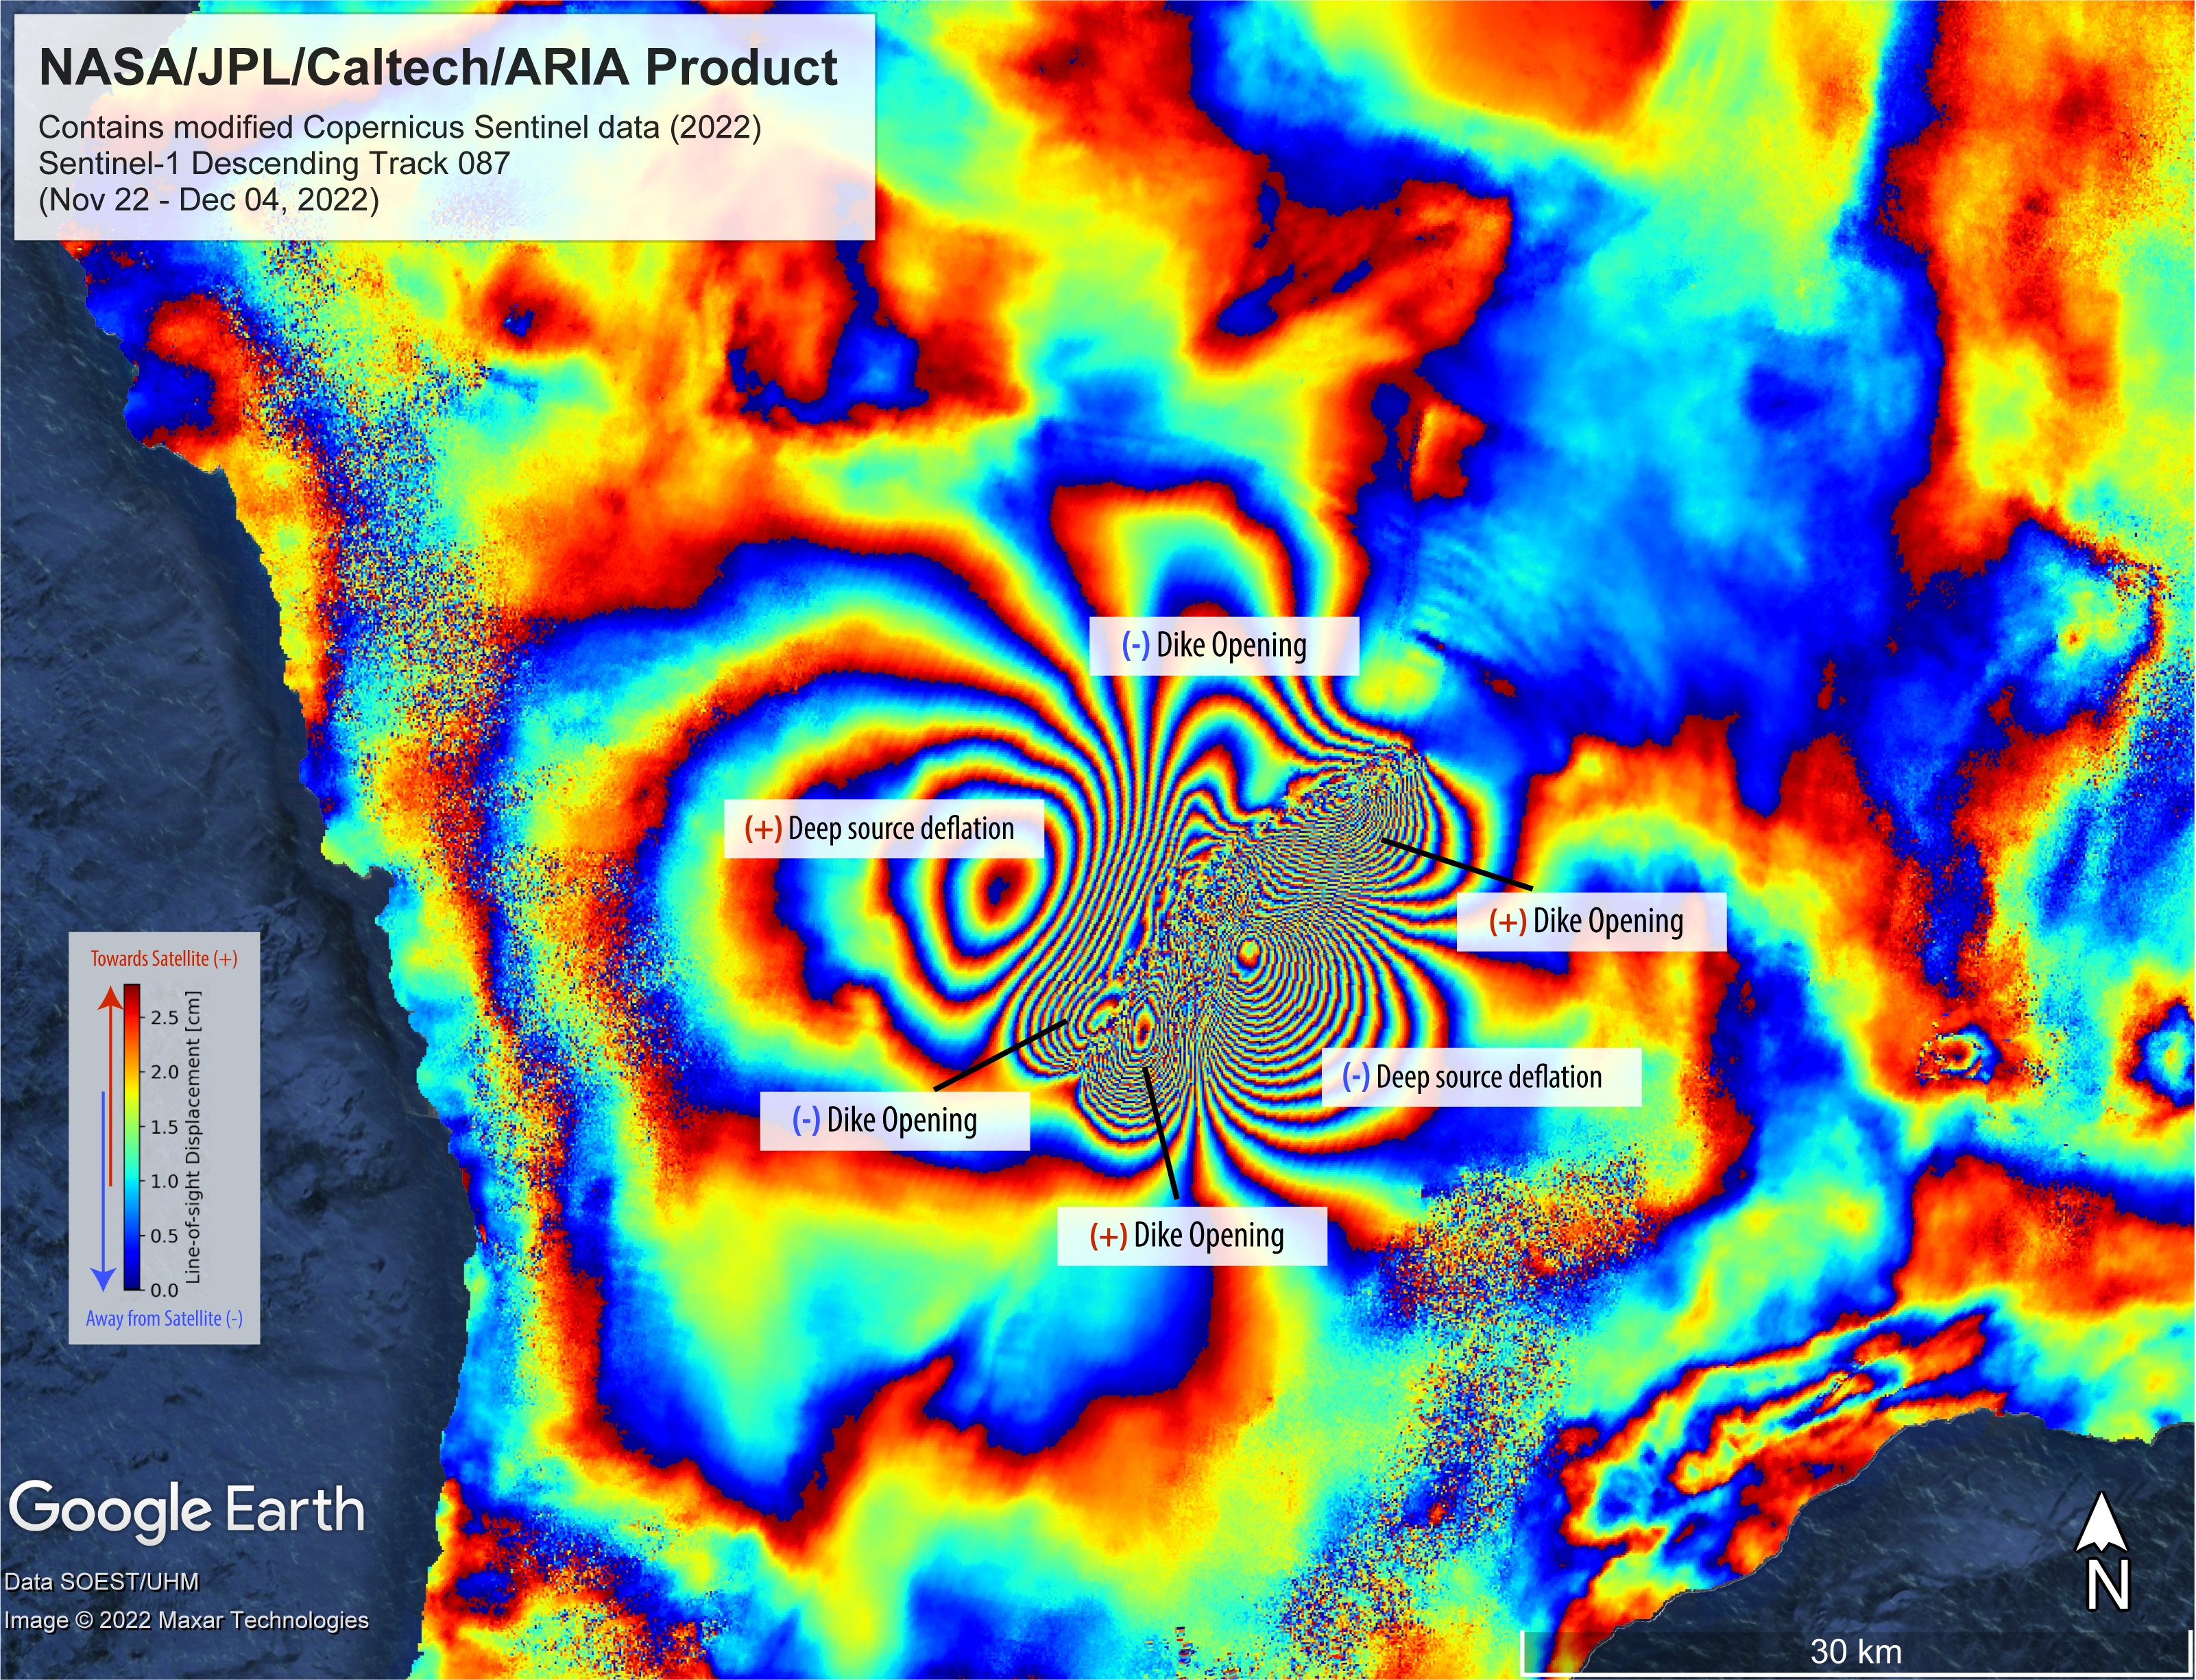

Satellite Data Shows Ground Motion From Mauna Loa Volcano Eruption

On Nov. 27, 2022, Mauna Loa, Earth’s largest active volcano, began erupting from the summit caldera inside Hawaii Volcanoes National Park.

Scientists with the Advanced Rapid Imaging and Analysis project (ARIA), a collaboration between NASA’s Jet Propulsion Laboratory and the California Institute of Technology, which manages JPL for the agency, analyzed synthetic aperture radar images from the Copernicus Sentinel-1 satellites operated by ESA (European Space Agency) to calculate a map of the Earth’s ground movement as a result of the eruption.

Using images acquired before and after the start of the eruption – Nov. 22 and Dec. 4, 2022, respectively – scientists produced this false-color map showing the amount of ground surface movement, or displacement, the eruption caused.

In the map, surface displacements are seen as color contours, or “fringes,” where each color cycle represents about 2.8 centimeters of surface motion. The direction of the ground movement (whether toward or away from the satellite) is indicated by the color cycle (from outer to inner direction). A positive (+) indication, meaning “ground moved towards satellite,” has a color cycle of blue-green-yellow-orange-red. A negative (-) indication, meaning “ground moved away from the satellite,” has a color cycle of red-orange-yellow-green-blue.

The broader fringes are representative of deep source processes within the volcano. In this case, a broad tabular source of magma deflated and fed the eruption as magma or lava was being supplied, somewhat like a deflating balloon (only tabular in shape) that shrank because pressure was relieved. The dense fringes marked as “dike opening” are a signature of the ground rupturing (or opening) as the magma made its way towards the Earth’s surface.

Scientists use these maps to build detailed models of subsurface volcanic processes to better forecast and understand the impact of future volcanic activity.

The Sentinel-1 data were provided by ESA. The image contains modified Copernicus 2022 data, processed by ESA and analyzed by NASA-JPL.

Credit: NASA/JPL-Caltech/Grace Bato and Paul Lundgren